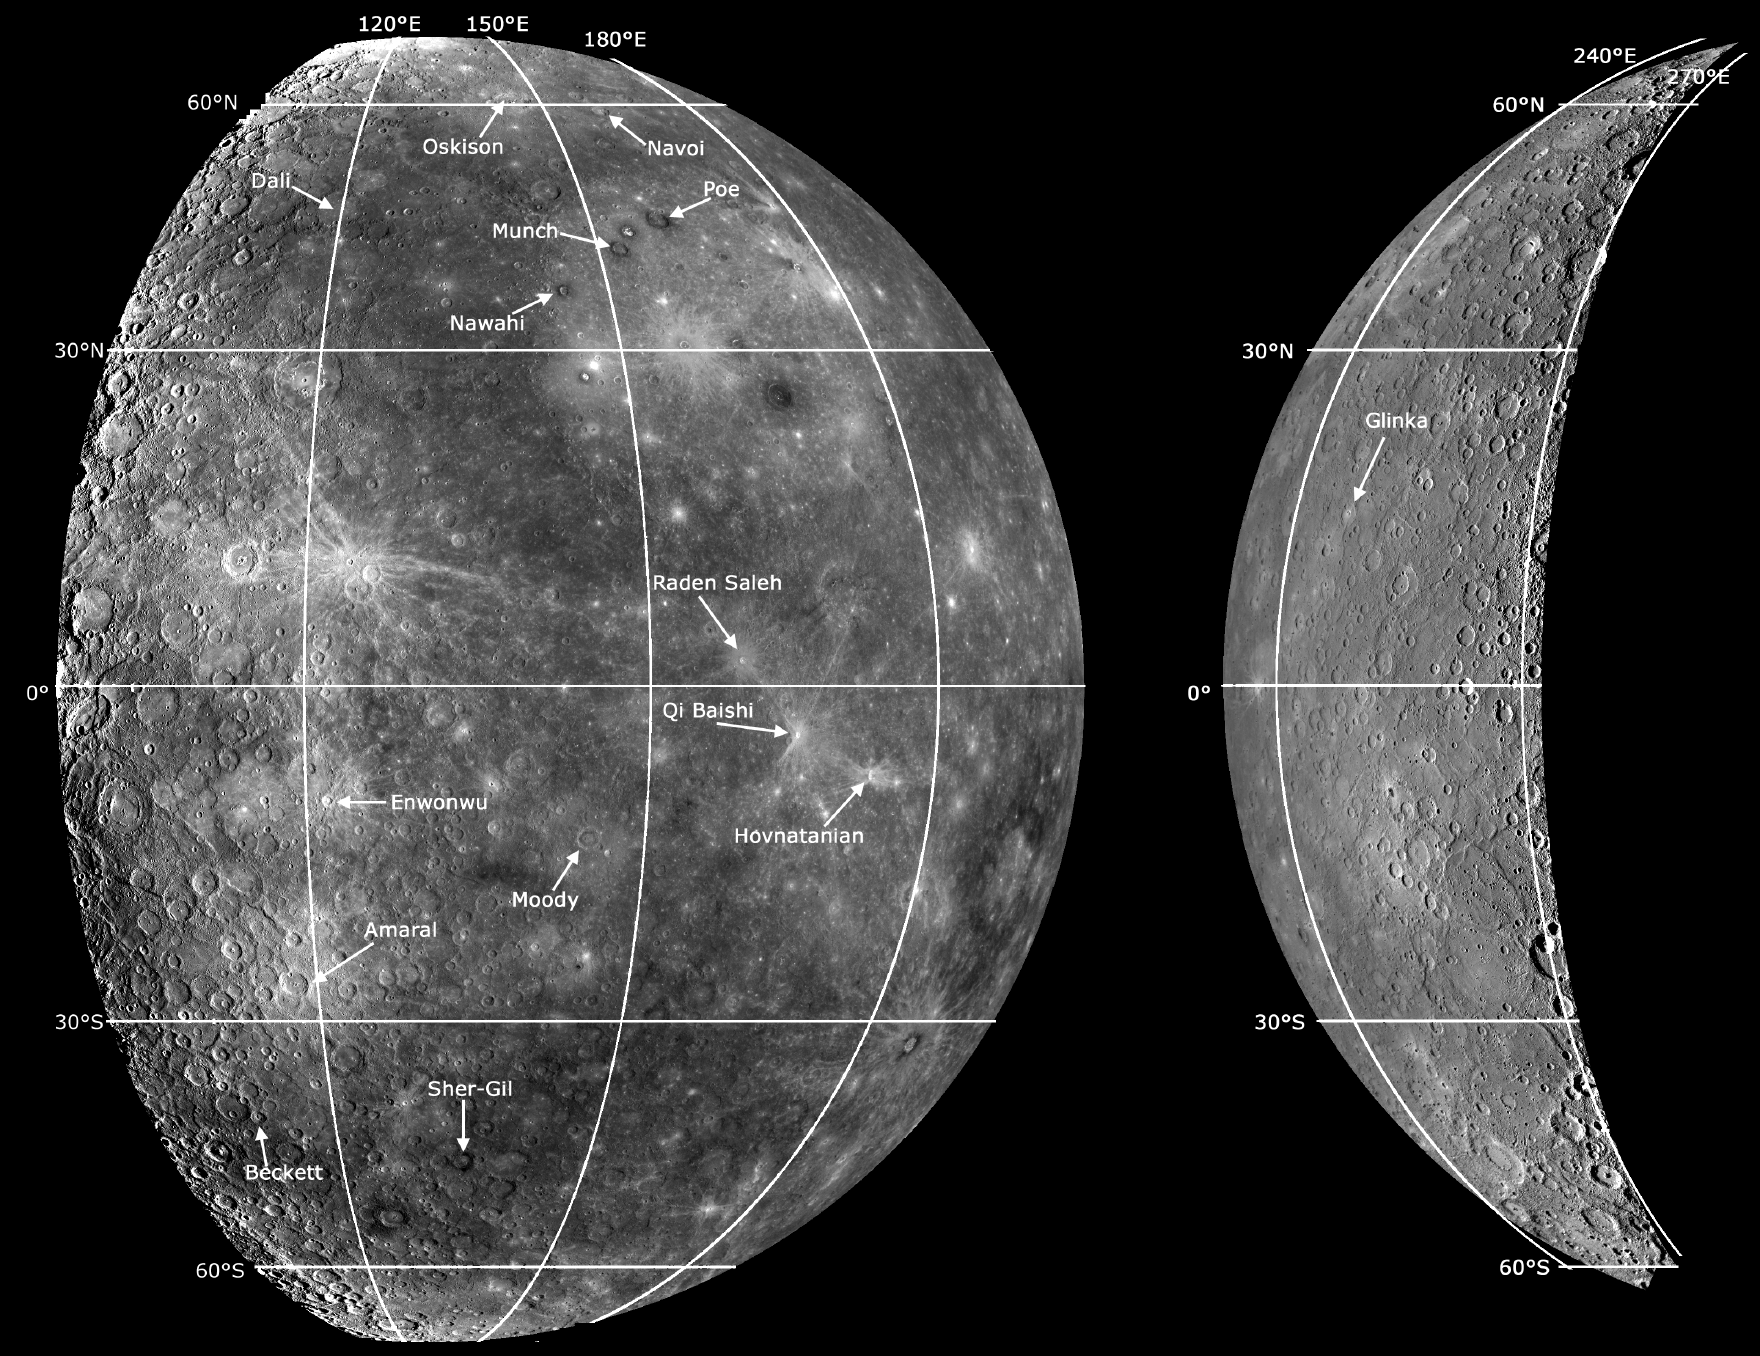

New Names for a Second Set of Craters on Mercury

The year 2008 has been an eventful and historic one for both the MESSENGER mission and Mercury science. When 2008 began, only 45% of Mercury surface had been seen by spacecraft. Then in 2008, the MESSENGER mission flew by Mercury twice, first on January 14 and again on October 6, capturing images of previously unseen terrain. Now, as 2008 comes to its end, imaging coverage of Mercury’s surface is about 90%. The MESSENGER mission still has much to look forward to, with a third Mercury flyby in 2009 and orbiting Mercury beginning in 2011. But for the moment, let’s reflect back on 2008, with the help of 12 MESSENGER images:

January: MESSENGER’s First Look at Mercury’s Previously Unseen SideFebruary: Craters in CalorisMarch: Exploring the Evolution of the Caloris BasinApril: Discovering New Rupes on MercuryMay: Mercury’s First FossaeJune: By Dawn’s Early LightJuly: Caloris Basin – in Color!August: Mapping a VolcanoSeptember: Mercury – in 3D!October: “A” Spectacular Rayed CraterNovember: Peak-Ring Basin Close-Up from the Second Mercury Flyby
These images are from MESSENGER, a NASA Discovery mission to conduct the first orbital study of the innermost planet, Mercury. For information regarding the use of images, see the MESSENGER image use policy.

Credit: NASA/Johns Hopkins University Applied Physics Laboratory/Carnegie Institution of Washington